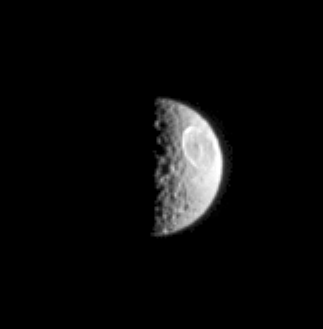

Moon Wears a Scar

Saturn’s moon Mimas shines in reflected ultraviolet light from the Sun in this Cassini image. Ultraviolet images of Saturn’s moons often reveal the walls of their myriad craters in greater contrast than do images taken in visible light. This view, which shows the large impact crater Herschel, is no exception. Mimas is 397 kilometers (247 miles) across.

The image was taken with the Cassini spacecraft narrow-angle camera using a filter sensitive to wavelengths of ultraviolet light centered at 338 nanometers. The image was acquired on Feb. 18, 2005, at a distance of approximately 938,000 kilometers (583,000 miles) from Mimas and at a Sun-Mimas-spacecraft, or phase, angle of 99 degrees. The image scale is 6 kilometers (4 miles) per pixel.

The Cassini-Huygens mission is a cooperative project of NASA, the European Space Agency and the Italian Space Agency. The Jet Propulsion Laboratory, a division of the California Institute of Technology in Pasadena, manages the mission for NASA’s Science Mission Directorate, Washington, D.C. The Cassini orbiter and its two onboard cameras were designed, developed and assembled at JPL. The imaging team is based at the Space Science Institute, Boulder, Colo.

Credit: NASA/JPL/Space Science Institute